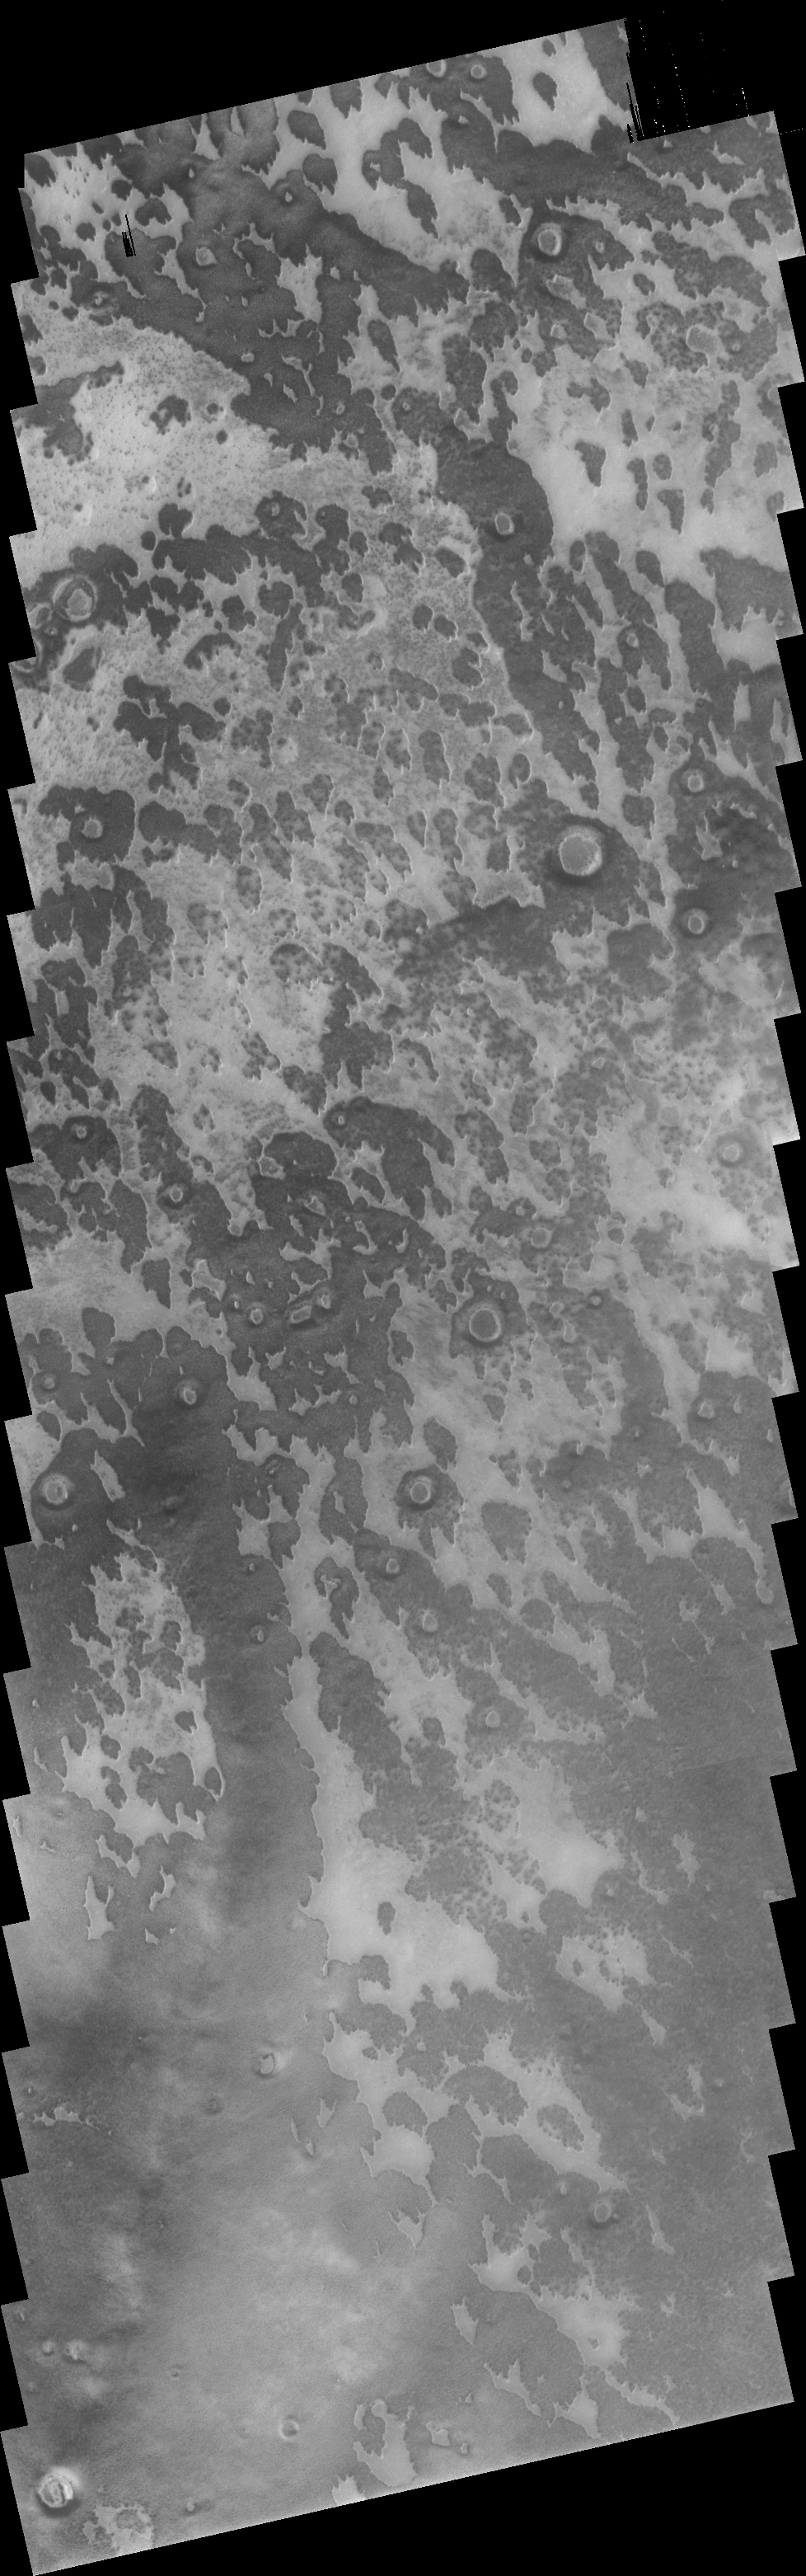

Summer in the South

This VIS image shows a small area just off the margin of the southern polar cap. During winter this region is completely covered by frost. Taken during the middle of summer, this image illlustrates the surface markings that appear as the frost and ice sublimate from different portions of the surface.

Image information: VIS instrument. Latitude 79.6S, Longitude 59.1E. 19 meter/pixel resolution.

Note: this THEMIS visual image has not been radiometrically nor geometrically calibrated for this preliminary release. An empirical correction has been performed to remove instrumental effects. A linear shift has been applied in the cross-track and down-track direction to approximate spacecraft and planetary motion. Fully calibrated and geometrically projected images will be released through the Planetary Data System in accordance with Project policies at a later time.

NASA’s Jet Propulsion Laboratory manages the 2001 Mars Odyssey mission for NASA’s Office of Space Science, Washington, D.C. The Thermal Emission Imaging System (THEMIS) was developed by Arizona State University, Tempe, in collaboration with Raytheon Santa Barbara Remote Sensing. The THEMIS investigation is led by Dr. Philip Christensen at Arizona State University. Lockheed Martin Astronautics, Denver, is the prime contractor for the Odyssey project, and developed and built the orbiter. Mission operations are conducted jointly from Lockheed Martin and from JPL, a division of the California Institute of Technology in Pasadena.

Credit: NASA/JPL/ASU